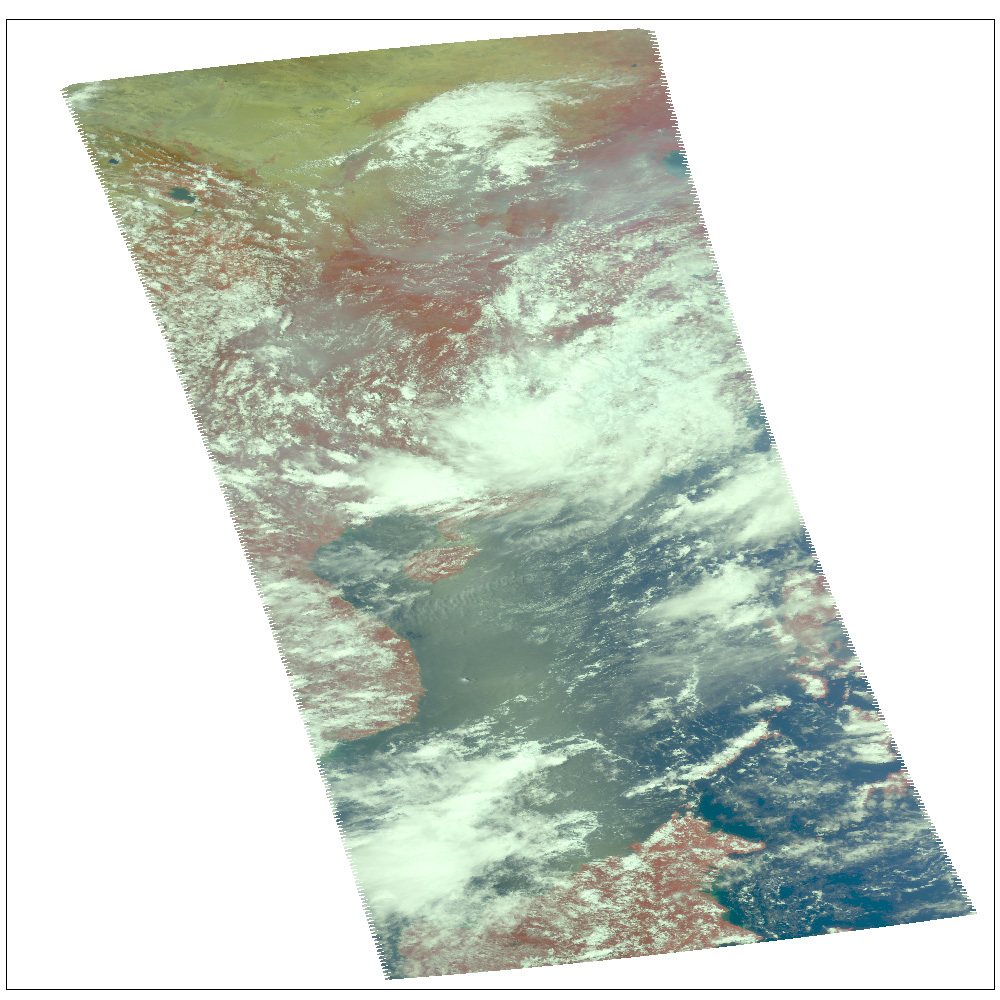

Typhoon Sepat

Location: Western Pacific Ocean, southeast coast of China

AIRS Weather Snapshot for Typhoon Sepat

Microwave Images
In the AIRS microwave imagery, deep blue areas in storms show where the most precipitation occurs, or where ice crystals are present in the convective cloud tops. Outside of these storm regions, deep blue areas may also occur over the sea surface due to its low radiation emissivity. On the other hand, land appears much warmer due to its high radiation emissivity.

Microwave radiation from Earth’s surface and lower atmosphere penetrates most clouds to a greater or lesser extent depending upon their water vapor, liquid water and ice content. Precipitation, and ice crystals found at the cloud tops where strong convection is taking place, act as barriers to microwave radiation. Because of this barrier effect, the AIRS microwave sensor detects only the radiation arising at or above their location in the atmospheric column. Where these barriers are not present, the microwave sensor detects radiation arising throughout the air column and down to the surface. Liquid surfaces (oceans, lakes and rivers) have “low emissivity” (the signal isn’t as strong) and their radiation brightness temperature is therefore low. Thus the ocean also appears “low temperature” in the AIRS microwave images and is assigned the color blue. Therefore deep blue areas in storms show where the most precipitation occurs, or where ice crystals are present in the convective cloud tops. Outside of these storm regions, deep blue areas may also occur over the sea surface due to its low radiation emissivity. Land appears much warmer due to its high radiation emissivity.

Visible/Near-Infrared Images
The AIRS instrument suite contains a sensor that captures radiation in four bands of the visible/near-infrared portion of the electromagetic spectrum. Data from three of these bands are combined to create “visible” images similar to a snapshot taken with your camera.

About AIRS
The Atmospheric Infrared Sounder, AIRS, in conjunction with the Advanced Microwave Sounding Unit, AMSU, senses emitted infrared and microwave radiation from Earth to provide a three-dimensional look at Earth’s weather and climate. Working in tandem, the two instruments make simultaneous observations all the way down to Earth’s surface, even in the presence of heavy clouds. With more than 2,000 channels sensing different regions of the atmosphere, the system creates a global, three-dimensional map of atmospheric temperature and humidity, cloud amounts and heights, greenhouse gas concentrations, and many other atmospheric phenomena. Launched into Earth orbit in 2002, the AIRS and AMSU instruments fly onboard NASA’s Aqua spacecraft and are managed by NASA’s Jet Propulsion Laboratory in Pasadena, Calif., under contract to NASA. JPL is a division of the California Institute of Technology in Pasadena.

Credit: NASA/JPL